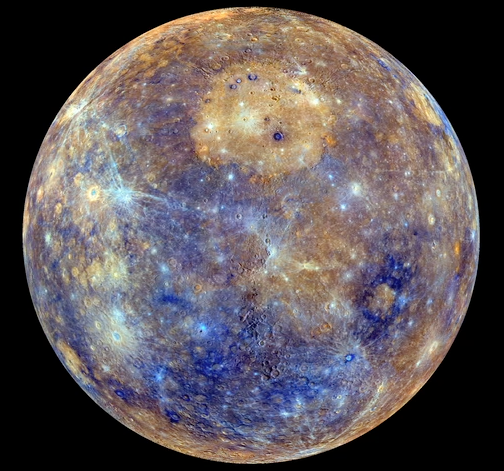

Getting the Spins

This is a still image taken from a rotating movie of Mercury’s globe. A global color map of Mercury’s surface has been created by mosaicking thousands of sets of images obtained by the MESSENGER Wide Angle Camera (WAC). The colors shown here are related to variations in the spectral reflectance across the planet. This view captures both compositional differences and differences in how long materials have been exposed at Mercury’s surface. Young crater rays, arrayed radially around fresh impact craters, appear light blue or white. Medium- and dark-blue areas are a geologic unit of Mercury’s crust known as the “low-reflectance material,” thought to be rich in a dark, opaque mineral. Tan areas are plains formed by eruption of highly fluid lavas. The large circular area near the top center is the Caloris impact basin, whose interior is filled with smooth, somewhat younger volcanic plains. Small orangish spots are materials deposited by explosive volcanic eruptions.

The color base map shown here consists of MDIS images taken through eight different color filters. It is part of a global color map that covers more than 99% of Mercury’s surface with an average resolution of about 1 kilometer per pixel.

Instrument: Wide Angle Camera (WAC) of the Mercury Dual Imaging System (MDIS). This is an enhanced-color presentation created from a statistical combination of images taken through eight of the WAC filters.

The MESSENGER spacecraft is the first ever to orbit the planet Mercury, and the spacecraft’s seven scientific instruments and radio science investigation are unraveling the history and evolution of the Solar System’s innermost planet. Visit the Why Mercury? section of this website to learn more about the key science questions that the MESSENGER mission is addressing. During the one-year primary mission, MDIS acquired 88,746 images and extensive other data sets. MESSENGER is now in a year-long extended mission, during which plans call for the acquisition of more than 80,000 additional images to support MESSENGER’s science goals.

For information regarding the use of images, see the MESSENGER image use policy.

Credit: NASA/Johns Hopkins University Applied Physics Laboratory/Carnegie Institution of Washington